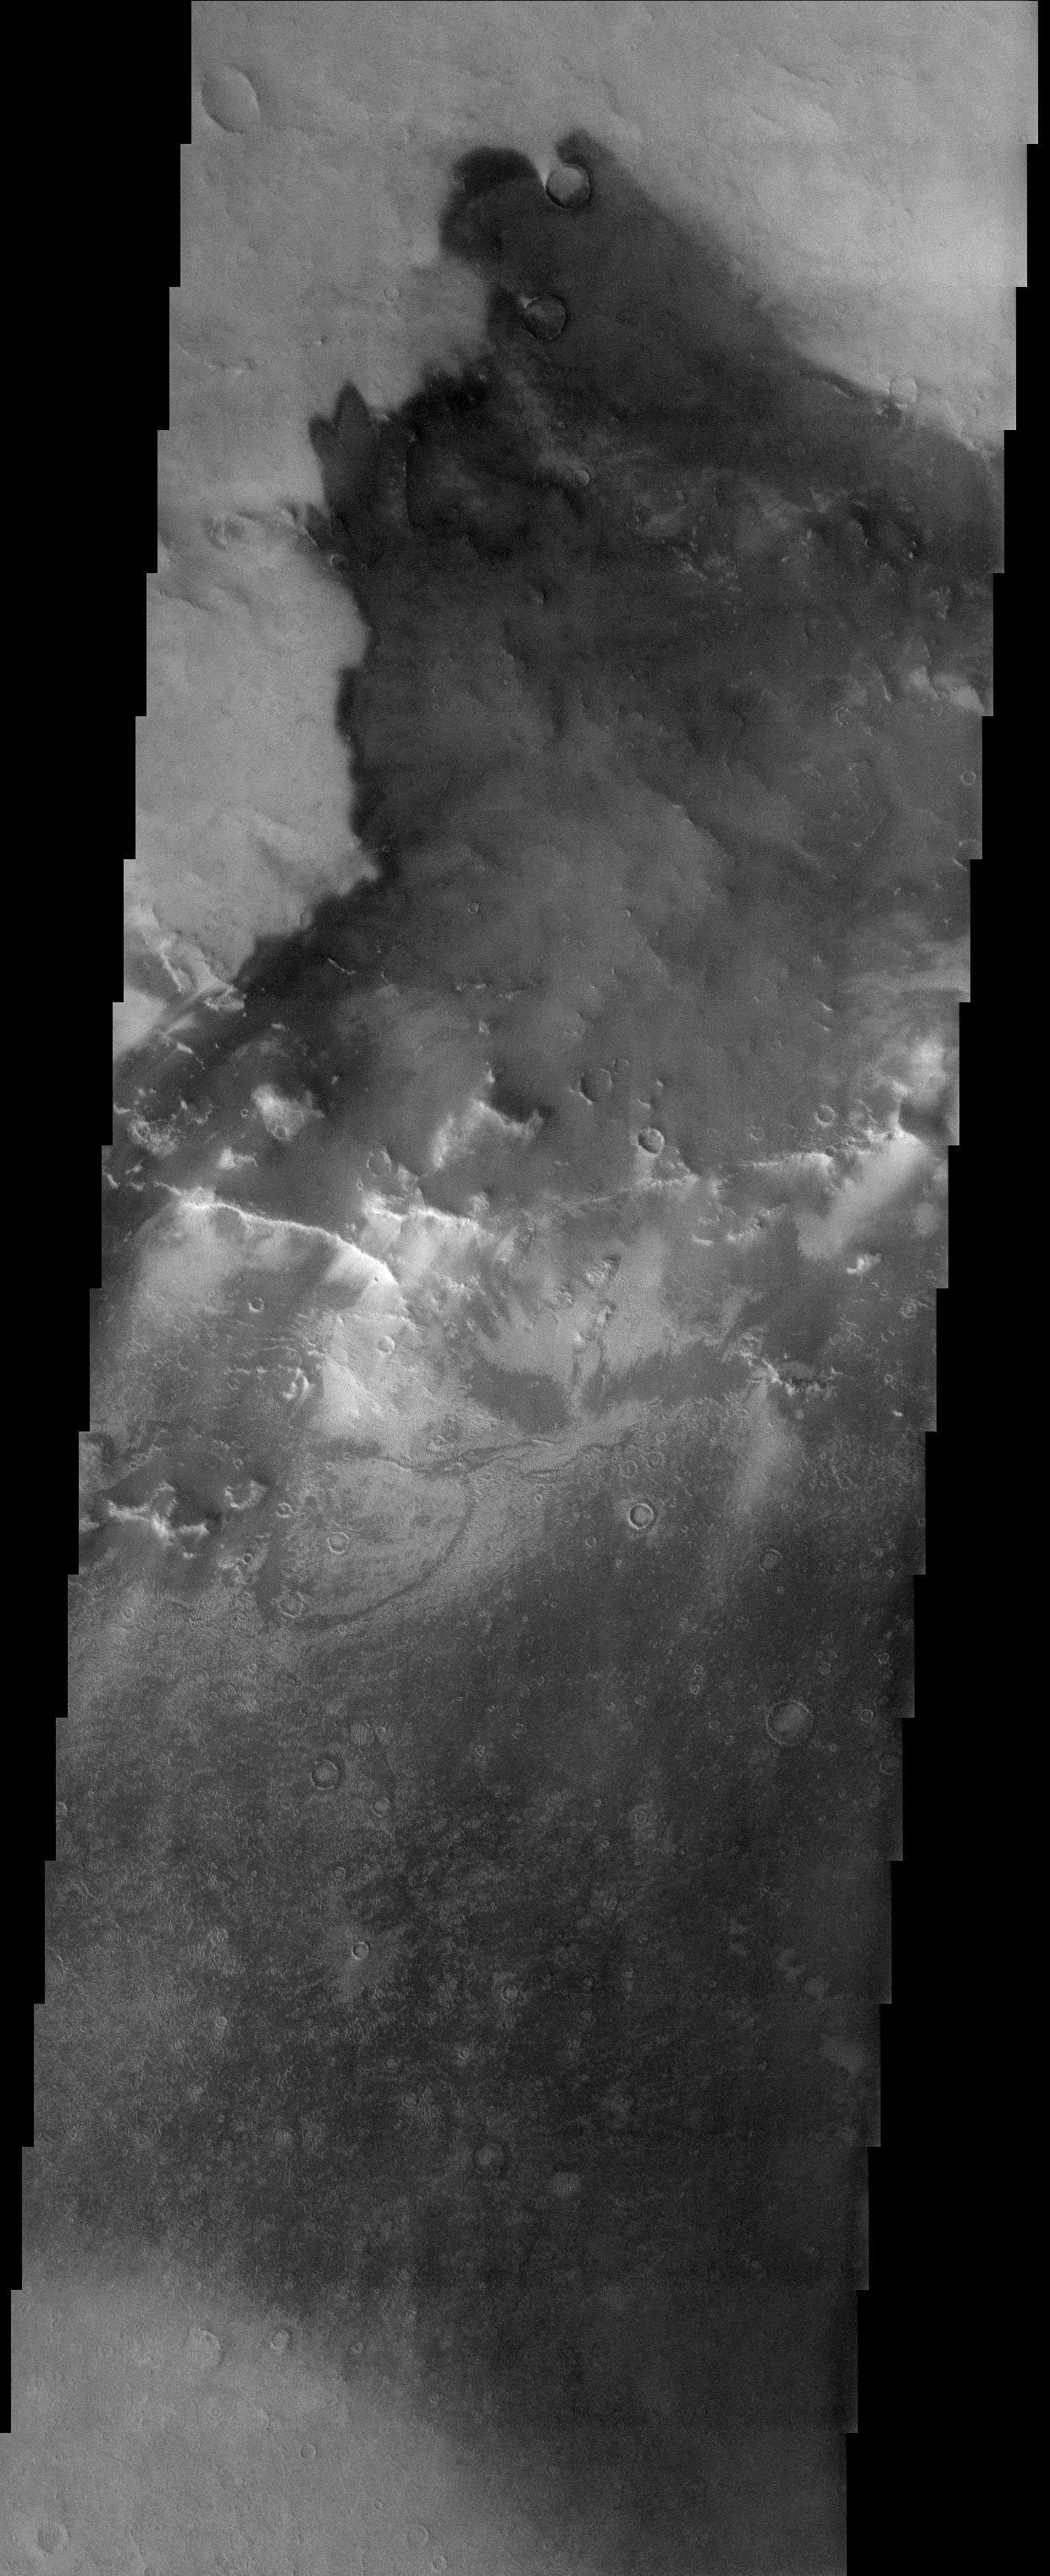

Dust and Sand Mixing

Released 10 November 2003

The bright and dark tones observed in this THEMIS image of part of an unnamed impact crater (85 km in diameter) near the larger impact crater Schiaparelli are due to variable amounts of bright dust and dark sand covering the surface. Wind Shadows observed around small impact craters at the top of the image and small grooves and ripple-like marks observed throughout the scene illustrate dynamic and continued aeolian processes on Mars.

Image information: VIS instrument. Latitude -1.4, Longitude 10.9 East (349.1 West). 19 meter/pixel resolution.

Note: this THEMIS visual image has not been radiometrically nor geometrically calibrated for this preliminary release. An empirical correction has been performed to remove instrumental effects. A linear shift has been applied in the cross-track and down-track direction to approximate spacecraft and planetary motion. Fully calibrated and geometrically projected images will be released through the Planetary Data System in accordance with Project policies at a later time.

NASA’s Jet Propulsion Laboratory manages the 2001 Mars Odyssey mission for NASA’s Office of Space Science, Washington, D.C. The Thermal Emission Imaging System (THEMIS) was developed by Arizona State University, Tempe, in collaboration with Raytheon Santa Barbara Remote Sensing. The THEMIS investigation is led by Dr. Philip Christensen at Arizona State University. Lockheed Martin Astronautics, Denver, is the prime contractor for the Odyssey project, and developed and built the orbiter. Mission operations are conducted jointly from Lockheed Martin and from JPL, a division of the California Institute of Technology in Pasadena.

Credit: NASA/JPL/Arizona State University